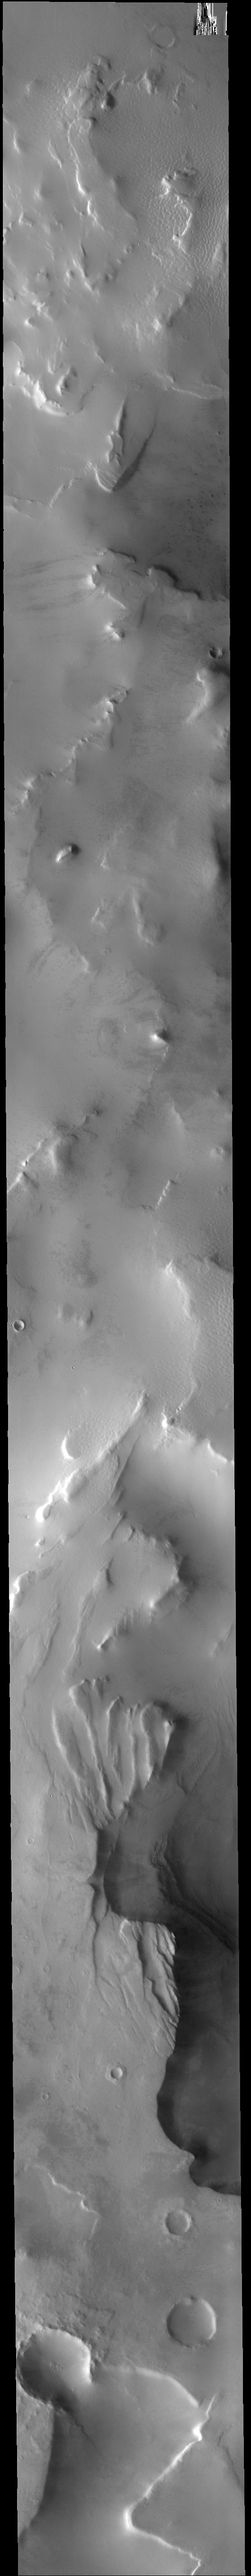

Cavi Angusti

The hills and depressions in this VIS image are part of Cavi Angusti.

Credit: NASA/JPL-Caltech/ASU